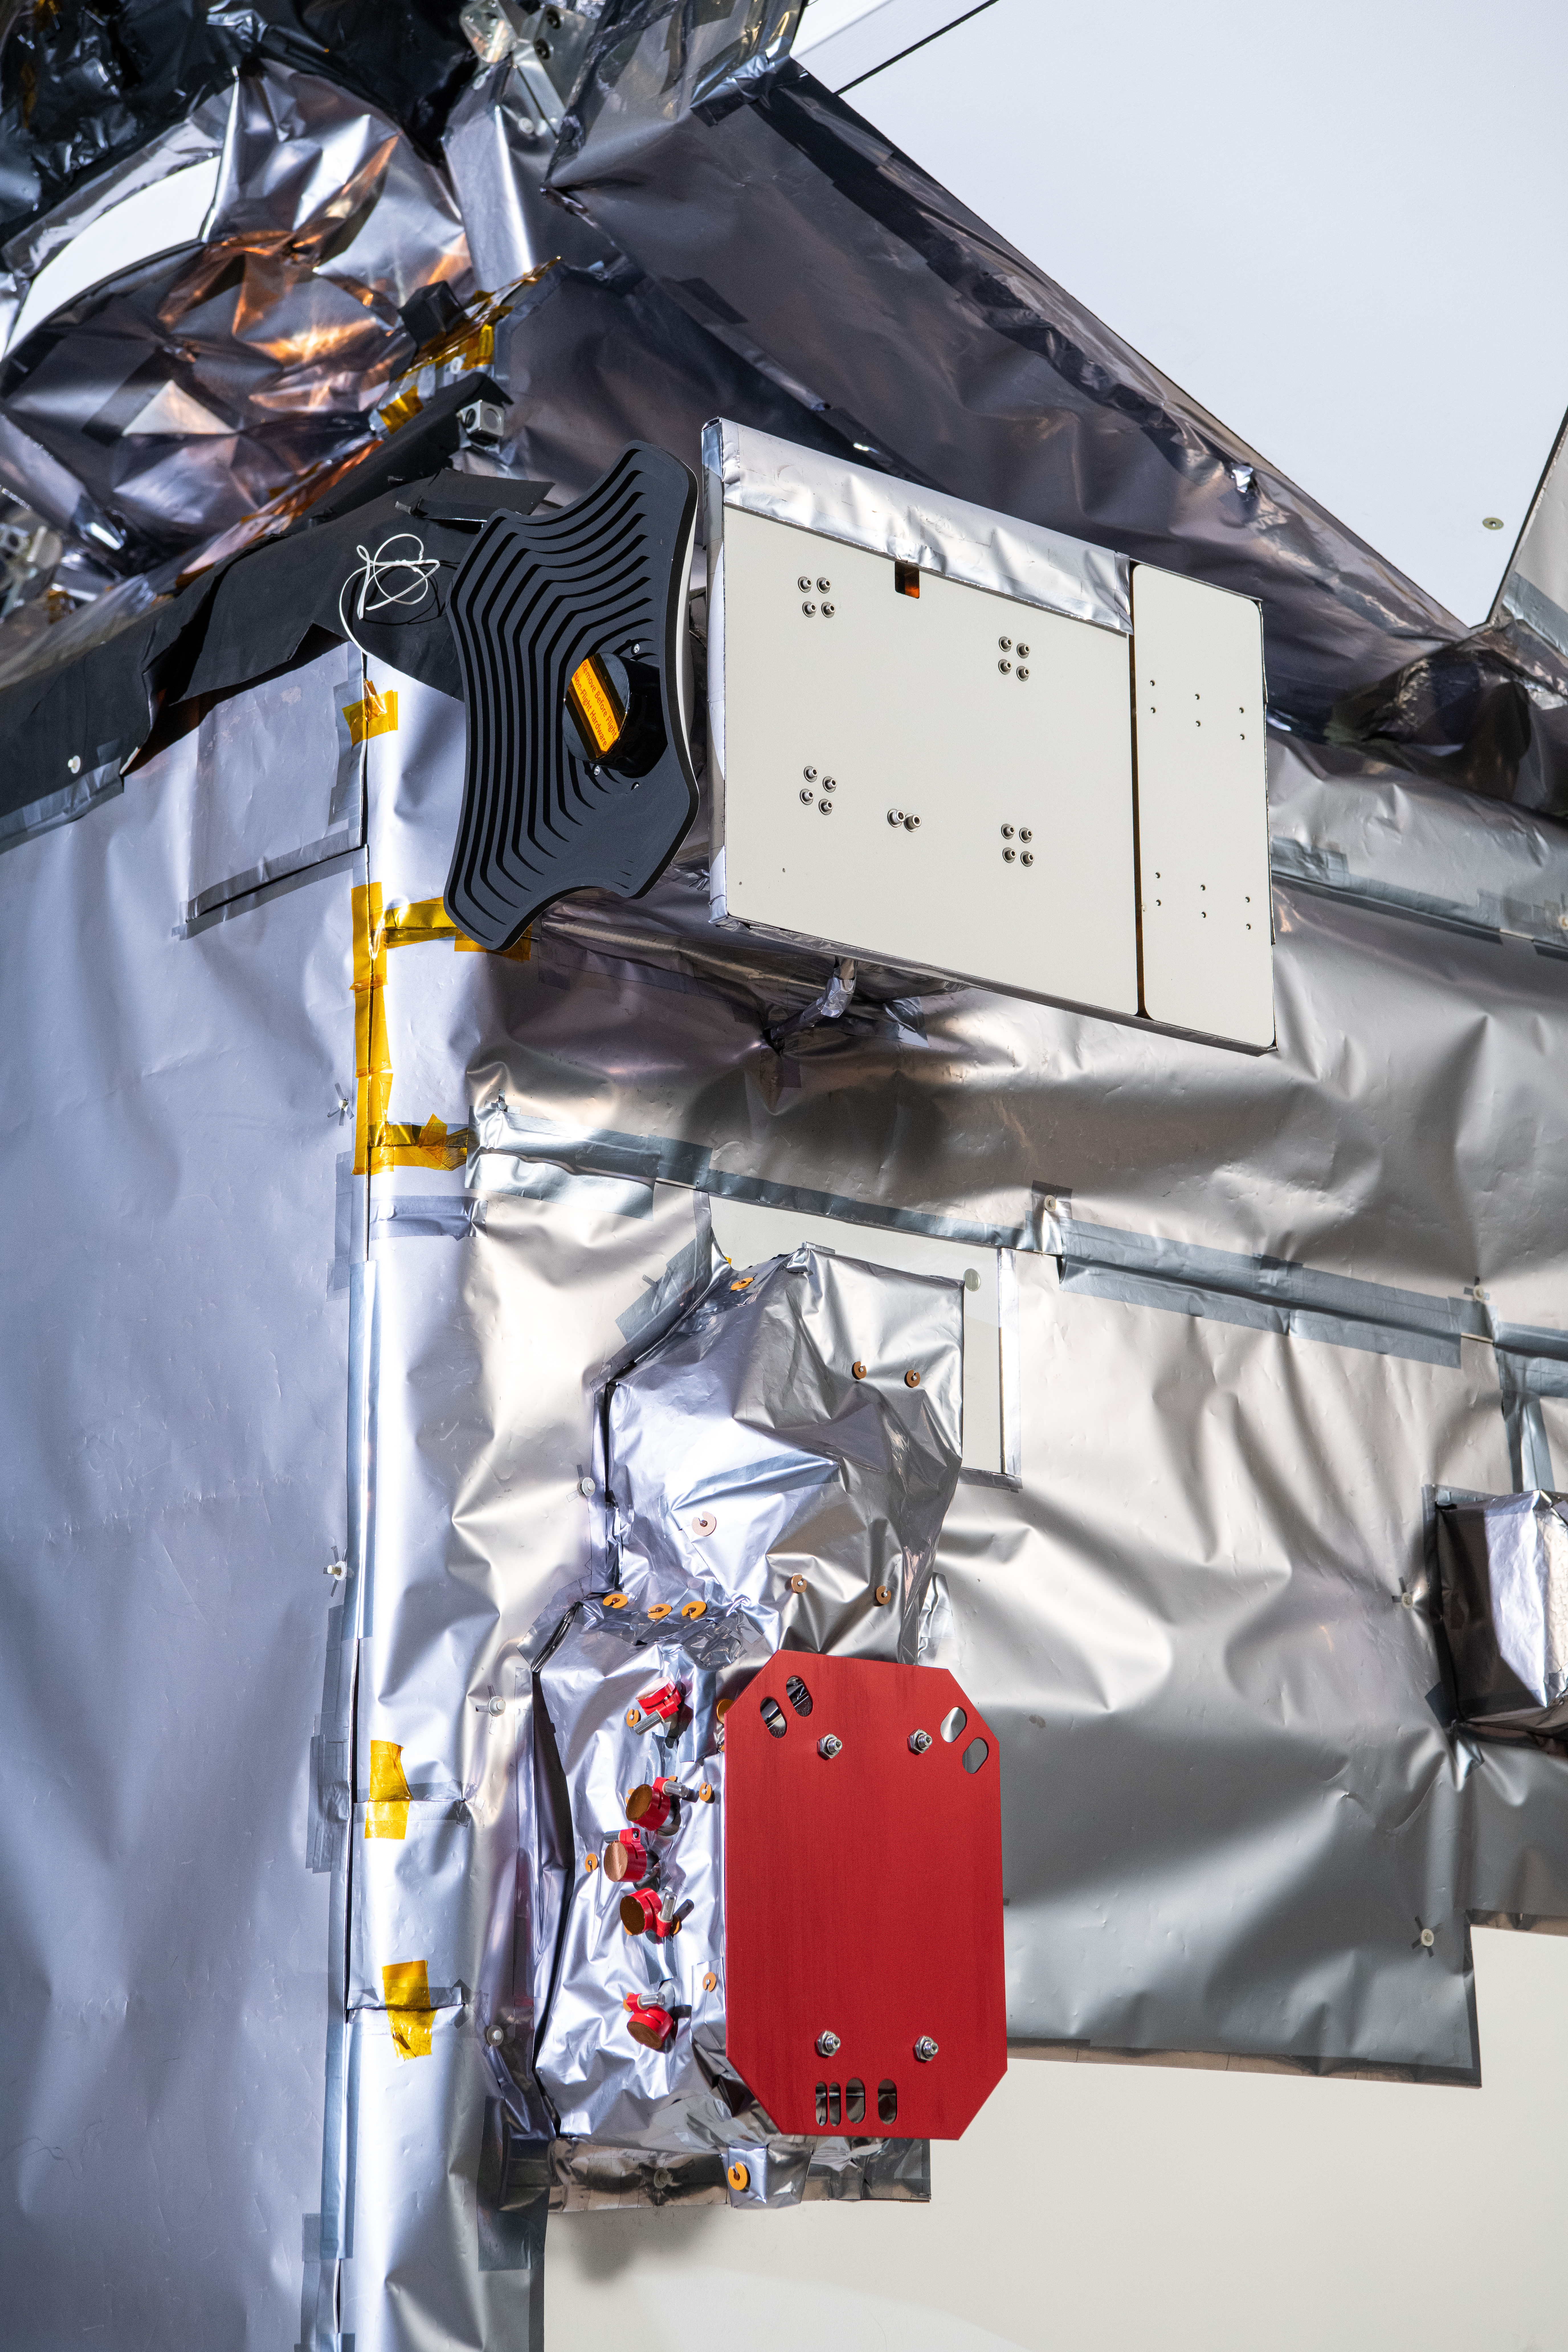

The Hyper-Angular Rainbow Polarimeter #2 (HARP2) instrument (top) and the SPEXone instrument on The Plankton, Aerosol, Cloud, ocean Ecosystem (PACE) in the clean room at NASA's Goddard Space Flight Center in Greenbelt, Maryland on October 31st, 2023. HARP2 is one of three instruments on NASA's PACE observatory, it was designed and built by UMBC's Earth and Space Institute. SPEXone has been developed by a Dutch consortium consisting of SRON Netherlands Institute for Space Research and Airbus Defence and Space Netherlands, supported by opto-mechanical expertise from TNO. SRON and Airbus DS NL are responsible for the design, manufacturing and testing of the instrument. The scientific lead is in the hands of SRON. SPEXone is a public-private initiative, funded by the Netherlands Space Office (NSO), the Netherlands Organization of Scientific Research (NWO), SRON and Airbus DS NL. PACE's unprecedented spectral coverage will provide the first-ever global measurements designed to identify phytoplankton community composition. The mission will make global ocean color measurements, using the Ocean Color Instrument (OCI), to provide extended data records on ocean ecology and global biogeochemistry along with polarimetry measurements, using the Spectro-polarimeter for Planetary Exploration (SPEXone) and the Hyper Angular Research Polarimeter (HARP2) to provide extended data records on clouds and aerosols. The Earth-observing satellite mission, built at Goddard Space Flight Center in Greenbelt, MD, will continue and advance observations of global ocean color, biogeochemistry, and ecology, as well as the carbon cycle, aerosols and clouds.

Credit: NASA / Denny Henry